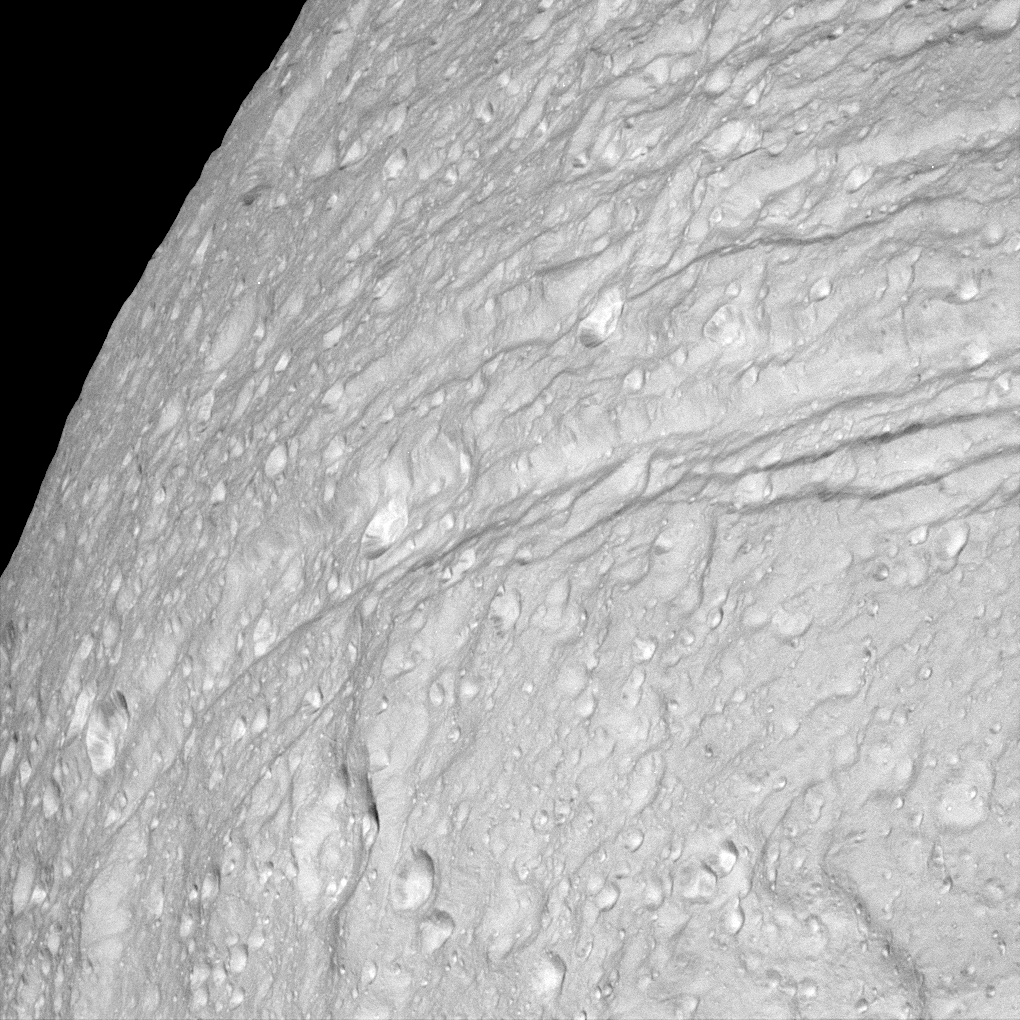

Steep Scarps

This view of the surface of Saturn’s moon Tethys, taken during Cassini’s close approach to the moon on Sept. 24, 2005, reveals an icy land of steep cliffs. The view is of the southernmost extent of Ithaca Chasma, in a region not seen by NASA’s Voyager spacecraft.

The ridges around Ithaca Chasma have been thoroughly hammered by impacts. This appearance suggests that Ithaca Chasma as a whole is very old.

There is brighter material in the floors of many craters on Tethys. That’s the opposite situation from Saturn’s oddly tumbling moon Hyperion, where dark material is concentrated in the bottoms of many craters.

This view is centered on terrain at approximately 2.5 degrees south latitude and 352 degrees west longitude on Tethys. North on Tethys is toward the right in this view.

This clear filter view was obtained using the Cassini spacecraft narrow-angle camera at a distance of approximately 32,300 kilometers (20,000 miles) from Tethys and at a Sun-Tethys-spacecraft, or phase, angle of 20 degrees. Image scale is 190 meters (620 feet) per pixel.

The Cassini-Huygens mission is a cooperative project of NASA, the European Space Agency and the Italian Space Agency. The Jet Propulsion Laboratory, a division of the California Institute of Technology in Pasadena, manages the mission for NASA’s Science Mission Directorate, Washington, D.C. The Cassini orbiter and its two onboard cameras were designed, developed and assembled at JPL. The imaging operations center is based at the Space Science Institute in Boulder, Colo.

Credit: NASA/JPL/Space Science Institute